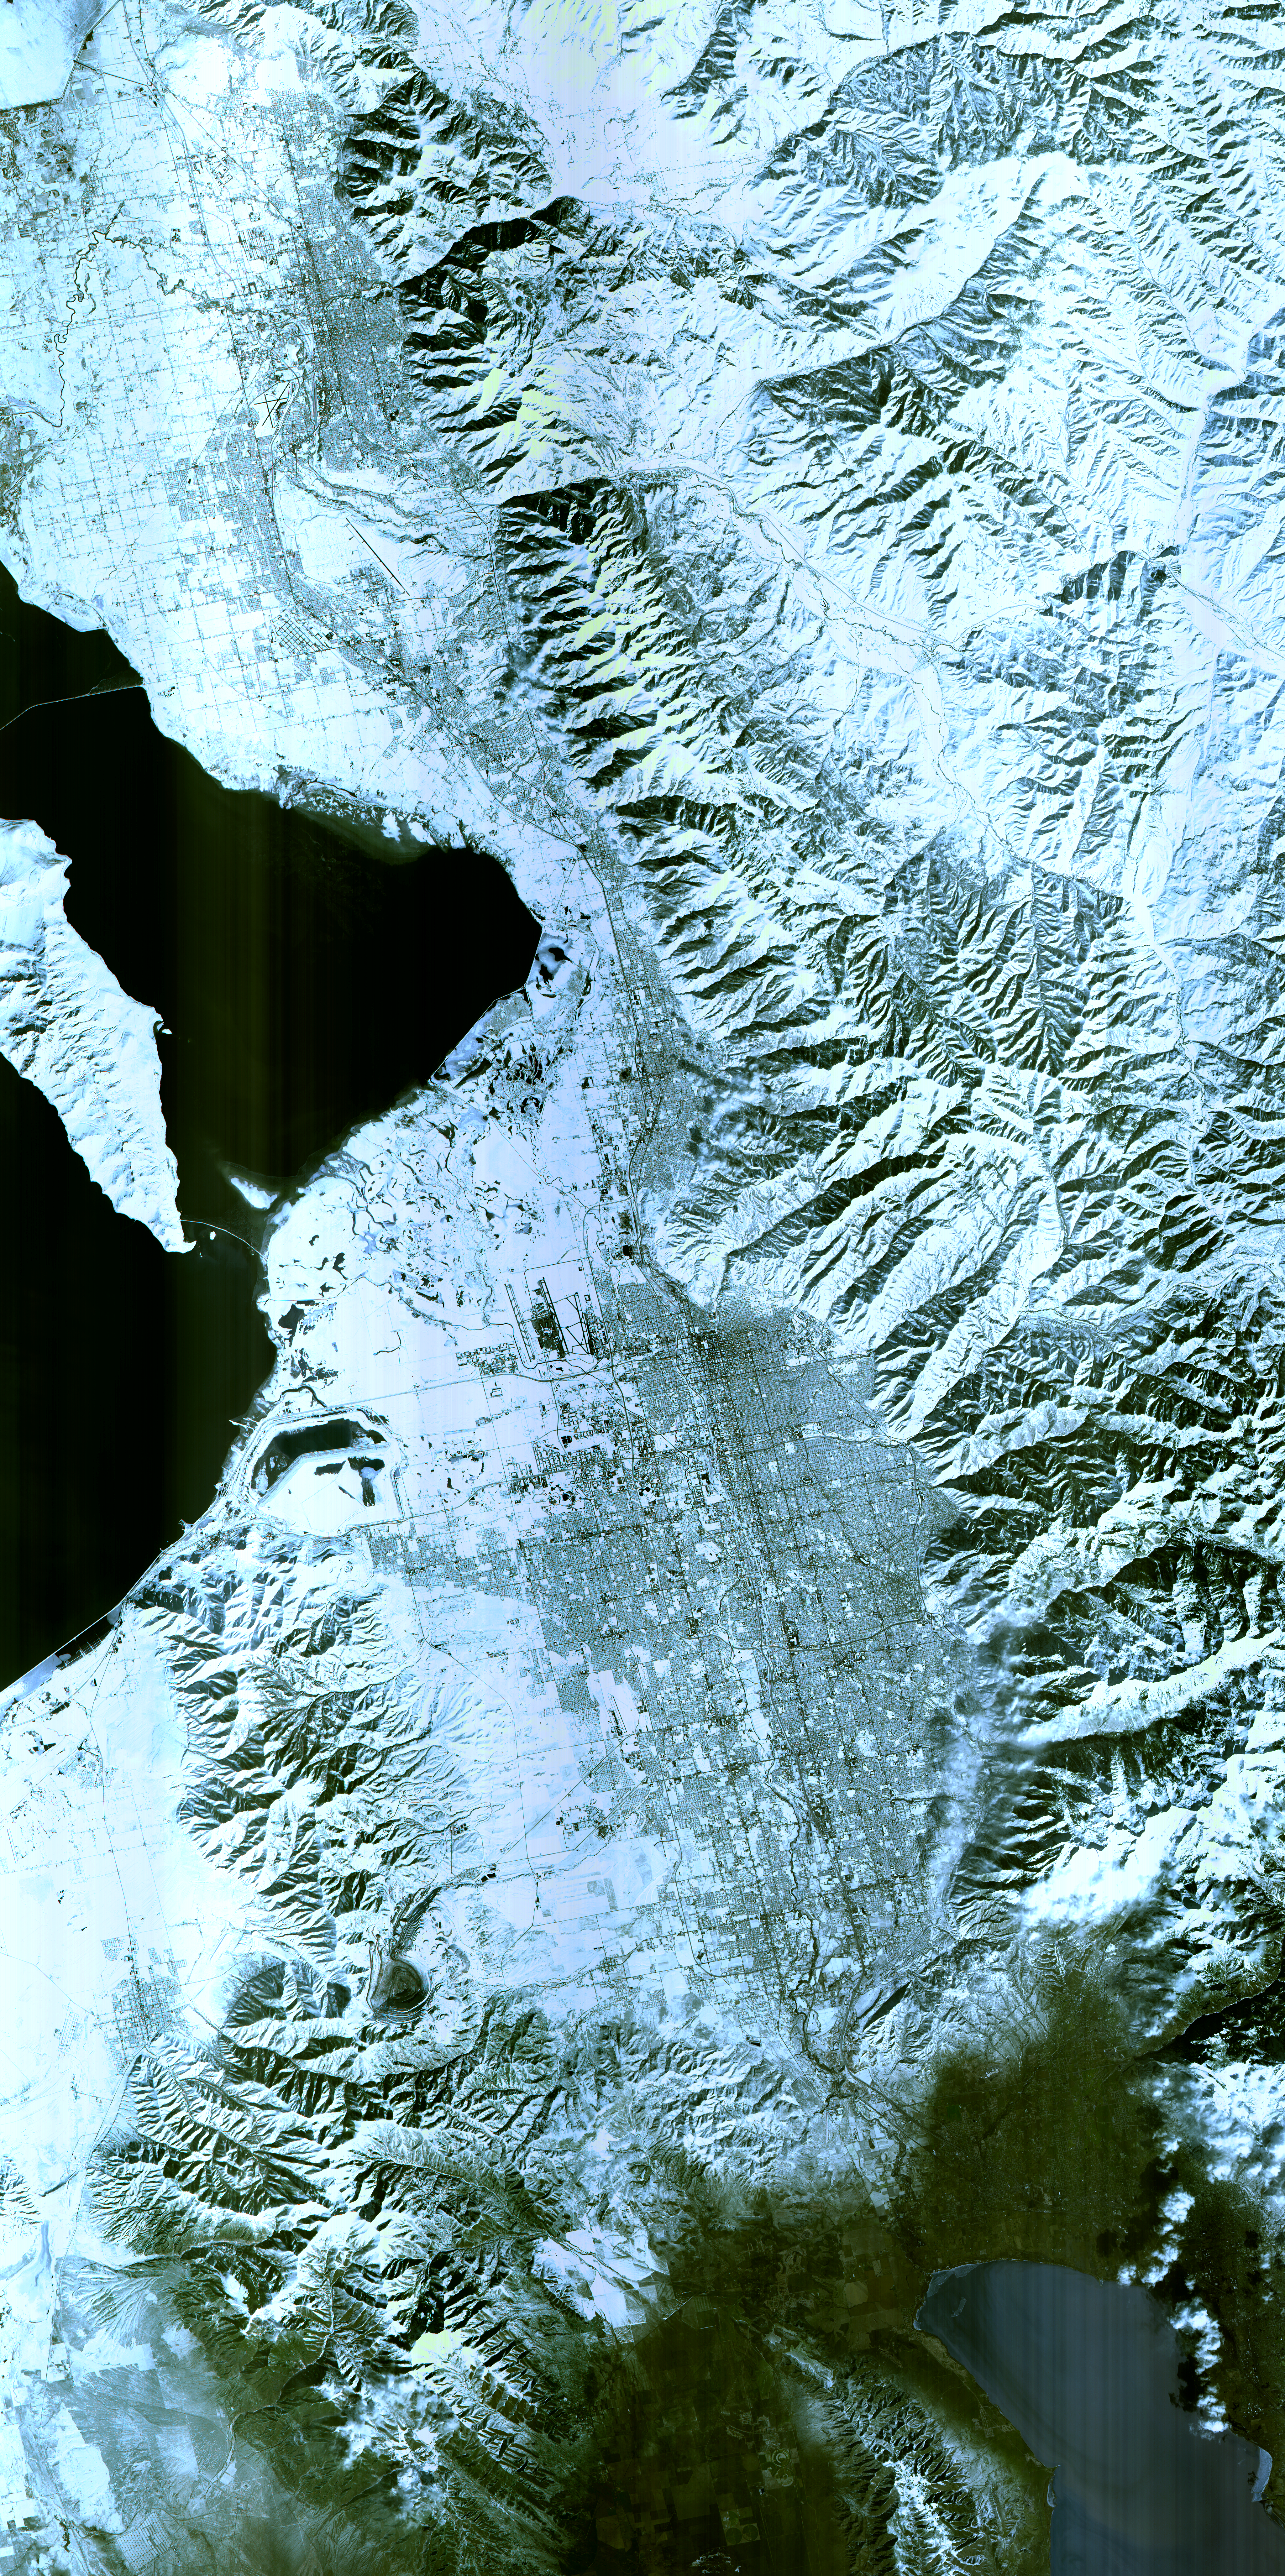

Salt Lake City, Utah, Winter 2001

The 2002 Winter Olympics are hosted by Salt Lake City at several venues within the city, in nearby cities, and within the adjacent Wasatch Mountains. This simulated natural color image presents a snowy, winter view of north central Utah that includes all of the Olympic sites. The image extends from Ogden in the north, to Provo in the south; and includes the snow-capped Wasatch Mountains and the eastern part of the Great Salt Lake.

This image was acquired on February 8, 2001 by the Advanced Spaceborne Thermal Emission and Reflection Radiometer (ASTER) on NASA’s Terra satellite. With its 14 spectral bands from the visible to the thermal infrared wavelength region, and its high spatial resolution of 15 to 90 meters (about 50 to 300 feet), ASTER will image Earth for the next 6 years to map and monitor the changing surface of our planet.

ASTER is one of five Earth-observing instruments launched December 18, 1999, on NASA’s Terra satellite. The instrument was built by Japan’s Ministry of Economy, Trade and Industry. A joint U.S./Japan science team is responsible for validation and calibration of the instrument and the data products. Dr. Anne Kahle at NASA’s Jet Propulsion Laboratory, Pasadena, California, is the U.S. Science team leader; Bjorn Eng of JPL is the project manager. ASTER is the only high resolution imaging sensor on Terra. The Terra mission is part of NASA’s Earth Science Enterprise, along-term research and technology program designed to examine Earth’s land, oceans, atmosphere, ice and life as a total integrated system.

The broad spectral coverage and high spectral resolution of ASTER will provide scientists in numerous disciplines with critical information for surface mapping, and monitoring dynamic conditions and temporal change. Example applications are: monitoring glacial advances and retreats; monitoring potentially active volcanoes; identifying crop stress; determining cloud morphology and physical properties; wetlands evaluation; thermal pollution monitoring; coral reef degradation; surface temperature mapping of soils and geology; and measuring surface heat balance.

Size: 63.5 x 123.3 km (38.1 x 74 miles)
Location: 40.7 deg. North lat., 111.9 deg. West long.
Orientation: North at top
Image Data: ASTER bands 1,2, and 3.
Original Data Resolution: 15 m
Date Acquired: February 8, 2001

Credit: NASA/GSFC/METI/ERSDAC/JAROS, and U.S./Japan ASTER Science Team